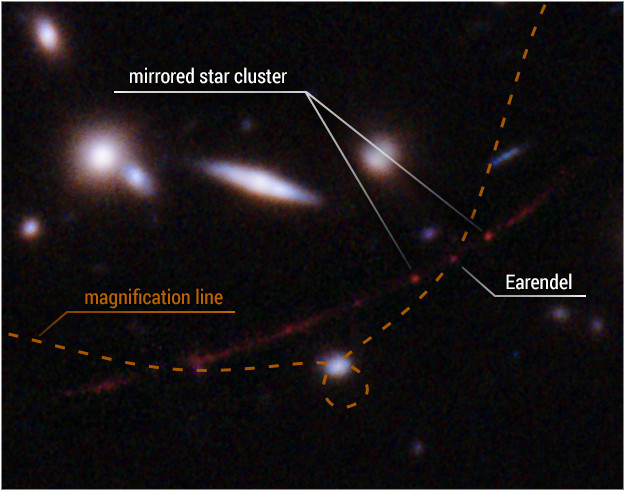

Lensing Close-up

Detailed View: Star Earendel on the Line of Extreme Magnification

This detailed view highlights the star Earendel's position along a ripple in space-time (dotted line) that magnifies it and makes it possible for the star to be detected over such a great distance—nearly 13 billion light-years. Also indicated is a cluster of stars that is mirrored on either side of the line of magnification. The distortion and magnification are created by the mass of a huge galaxy cluster located in between Hubble and Earendel. The mass of the galaxy cluster is so great that it warps the fabric of space, and looking through that space is like looking through a magnifying glass—along the edge of the glass or lens, the appearance of things on the other side are warped as well as magnified.

Credit: NASA, ESA, Brian Welch (JHU), Dan Coe (STScI); Image Processing: NASA, ESA, Alyssa Pagan (STScI)